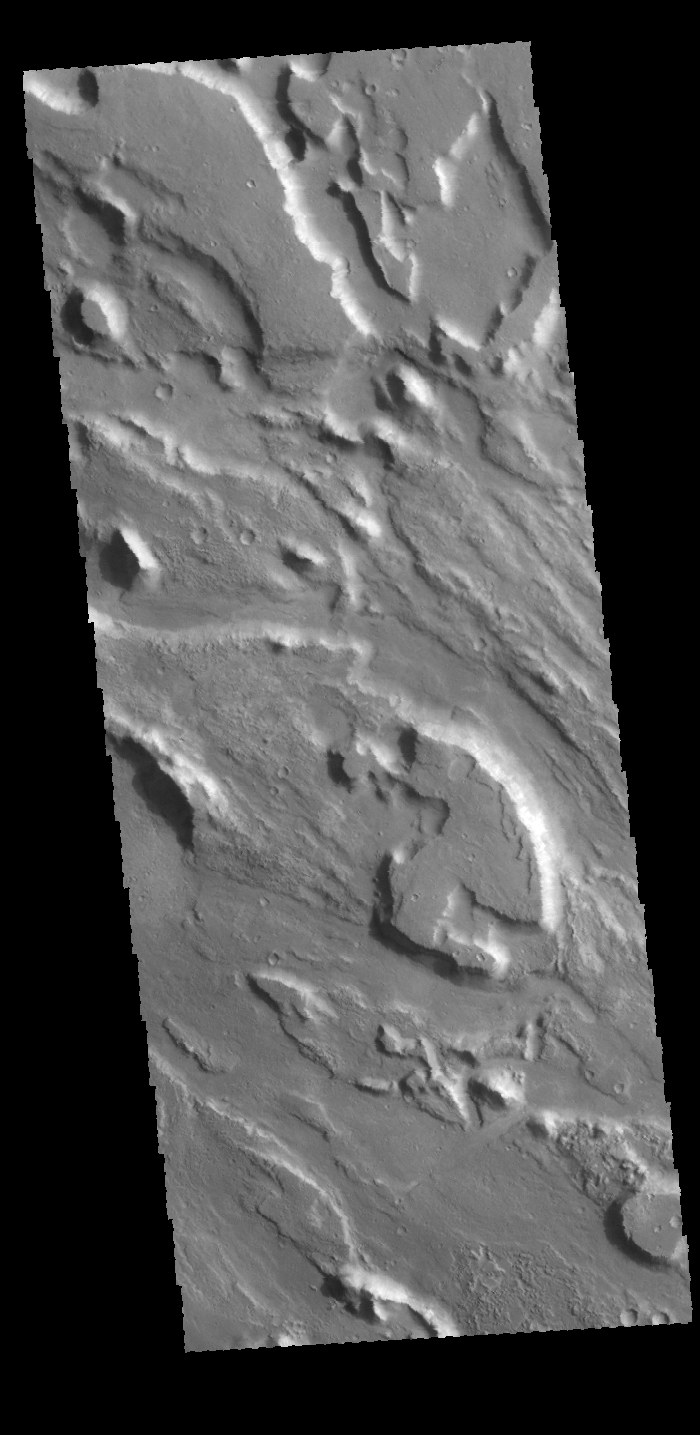

Ares Vallis

This VIS image shows part of the complex channel floor of Ares Vallis.

Credit: NASA/JPL-Caltech/ASU